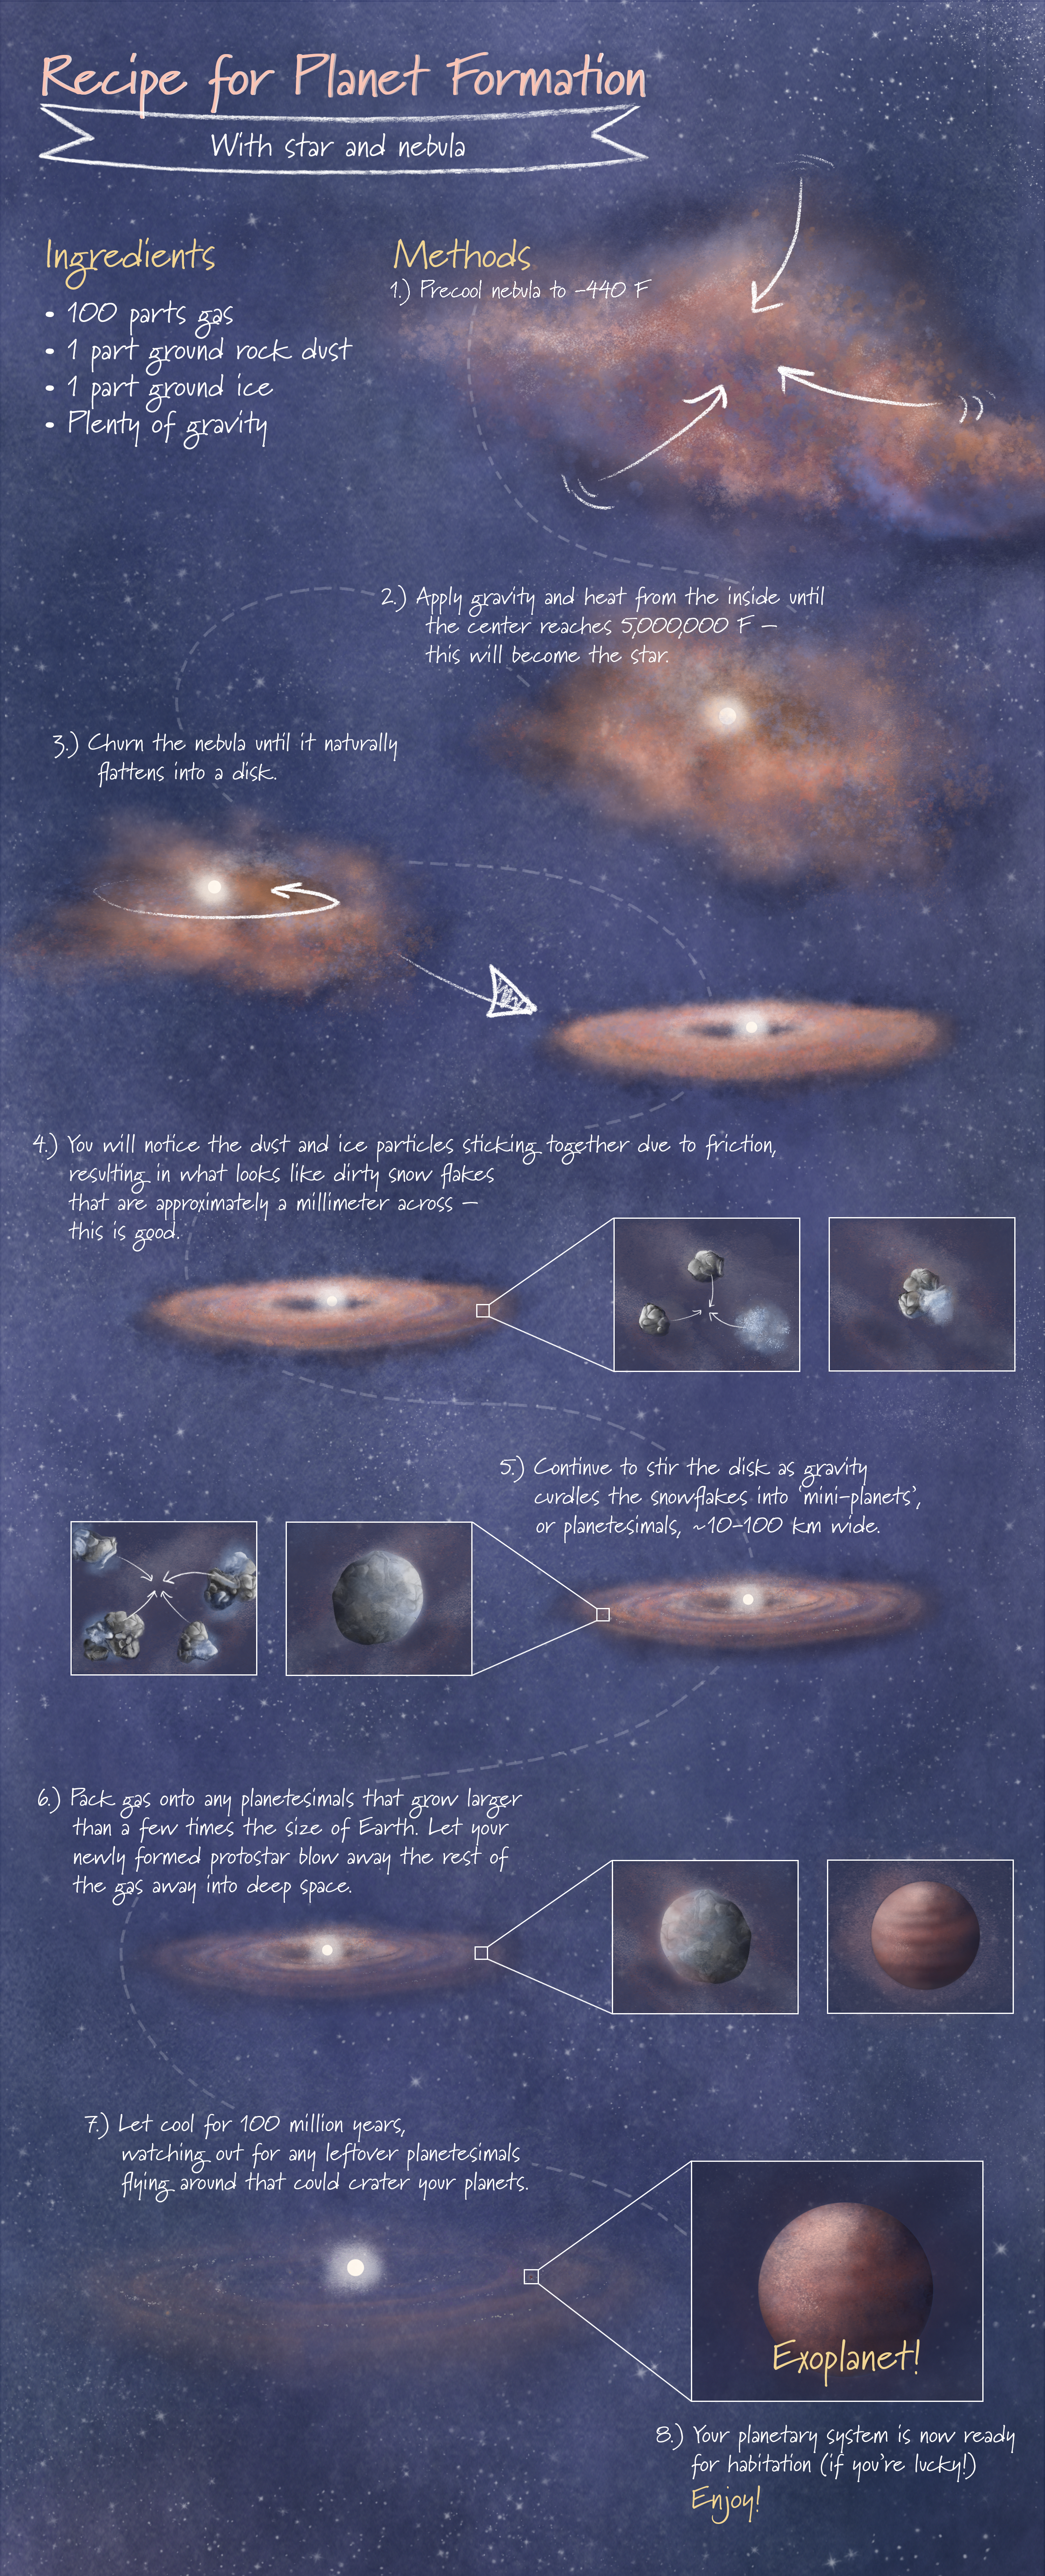

Recipe for Planet Formation

This infographic is a simplified artistic representation of planet formation, following the format of a baking recipe.

Credit: Image: NASA, ESA, CSA, Leah Hustak (STScI)